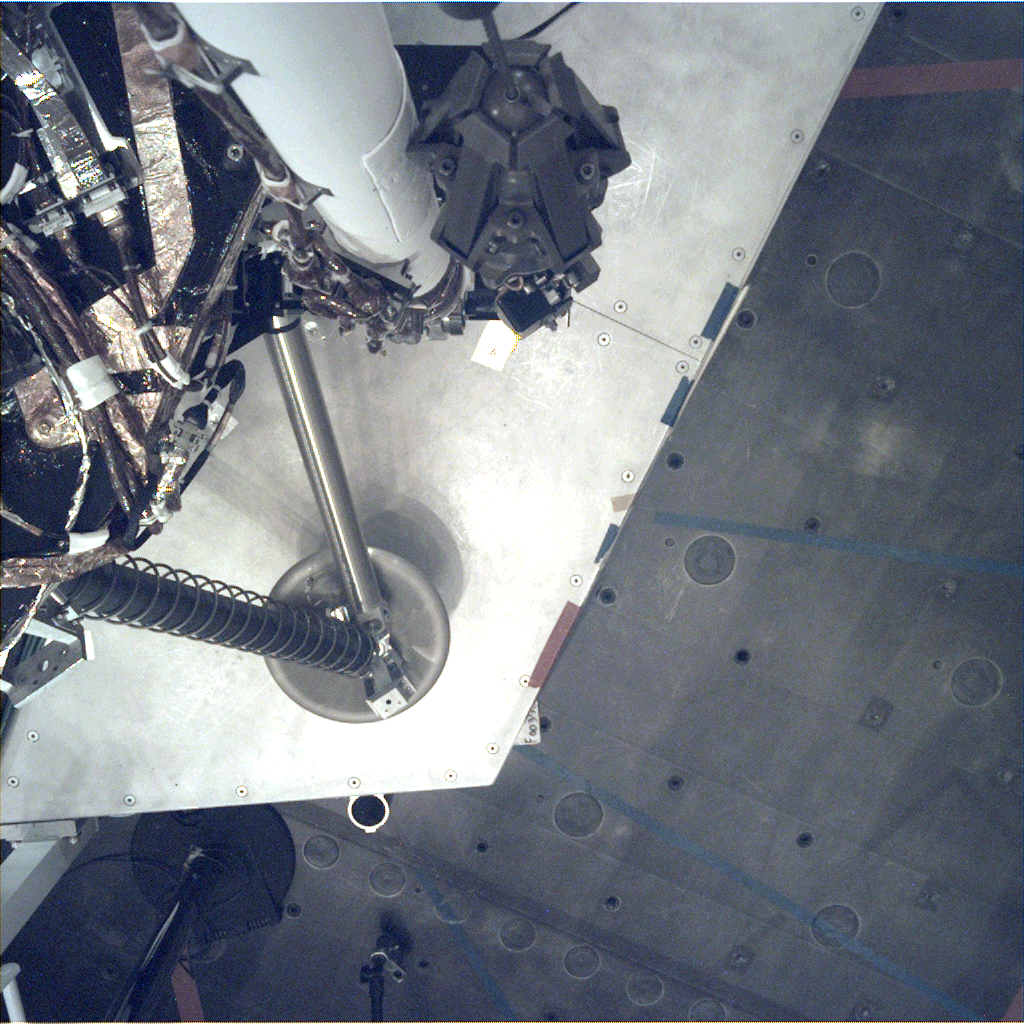

Test Image of InSight Footpad Before Launch

This image of a footpad on NASA’s Insight lander was taken by the Instrument Deployment Camera during the assembly, test and launch operations phase at Lockheed Martin Space, Denver. The Instrument Deployment Camera is attached to the spacecraft’s robotic arm.

NASA’s Jet Propulsion Laboratory, a division of Caltech in Pasadena, California, manages InSight for NASA’s Science Mission Directorate in Washington. InSight is part of NASA’s Discovery Program, managed by the agency’s Marshall Space Flight Center in Huntsville, Alabama. The InSight spacecraft was built and tested by Lockheed Martin Space.

Credit: NASA/JPL-Caltech/LMS